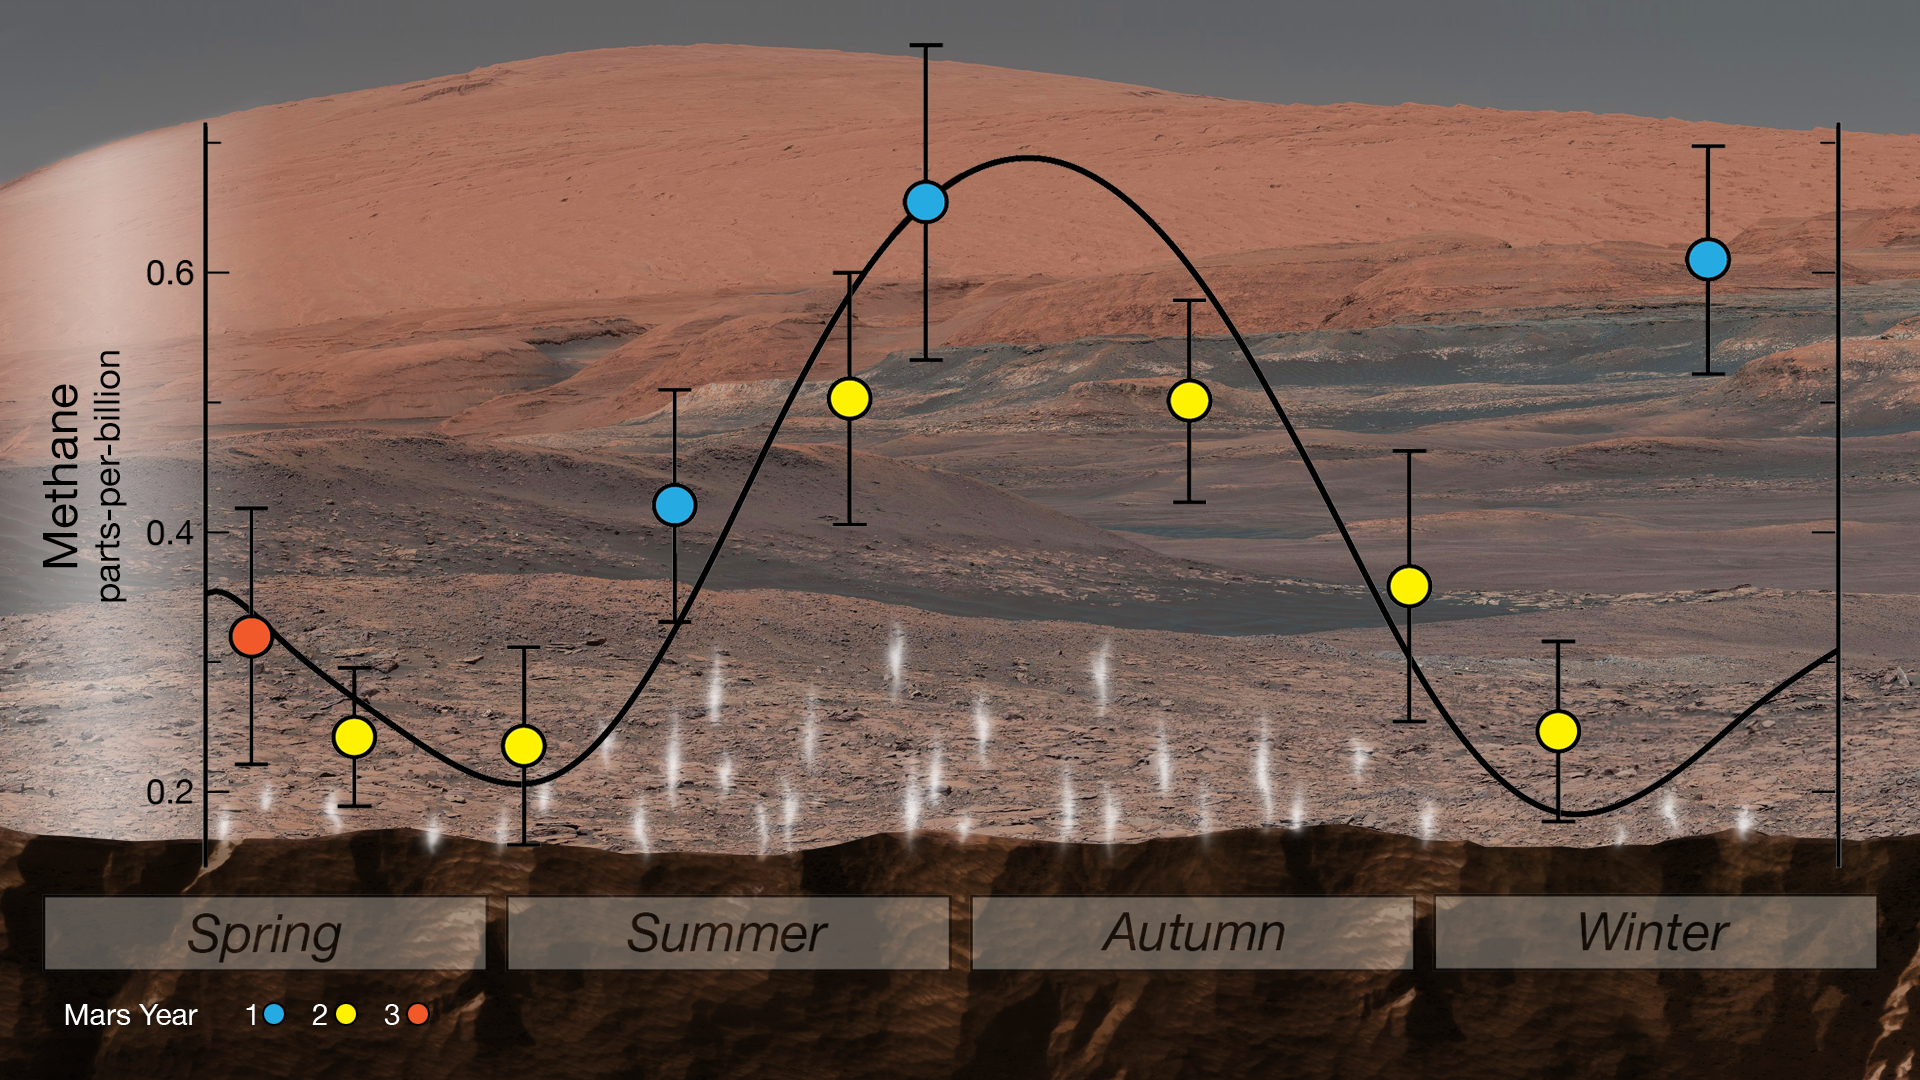

Mars’ Mysterious Methane

NASA’s Curiosity rover used an instrument called SAM (Sample Analysis at Mars) to detect seasonal changes in atmospheric methane in Gale Crater. The methane signal has been observed for nearly three Martian years (nearly six Earth years), peaking each summer.

This work was funded by NASA’s Mars Exploration Program for the agency’s Science Mission Directorate (SMD) in Washington. Goddard provided the SAM instrument. JPL built the rover and manages the project for SMD.

Credit: NASA/JPL-Caltech